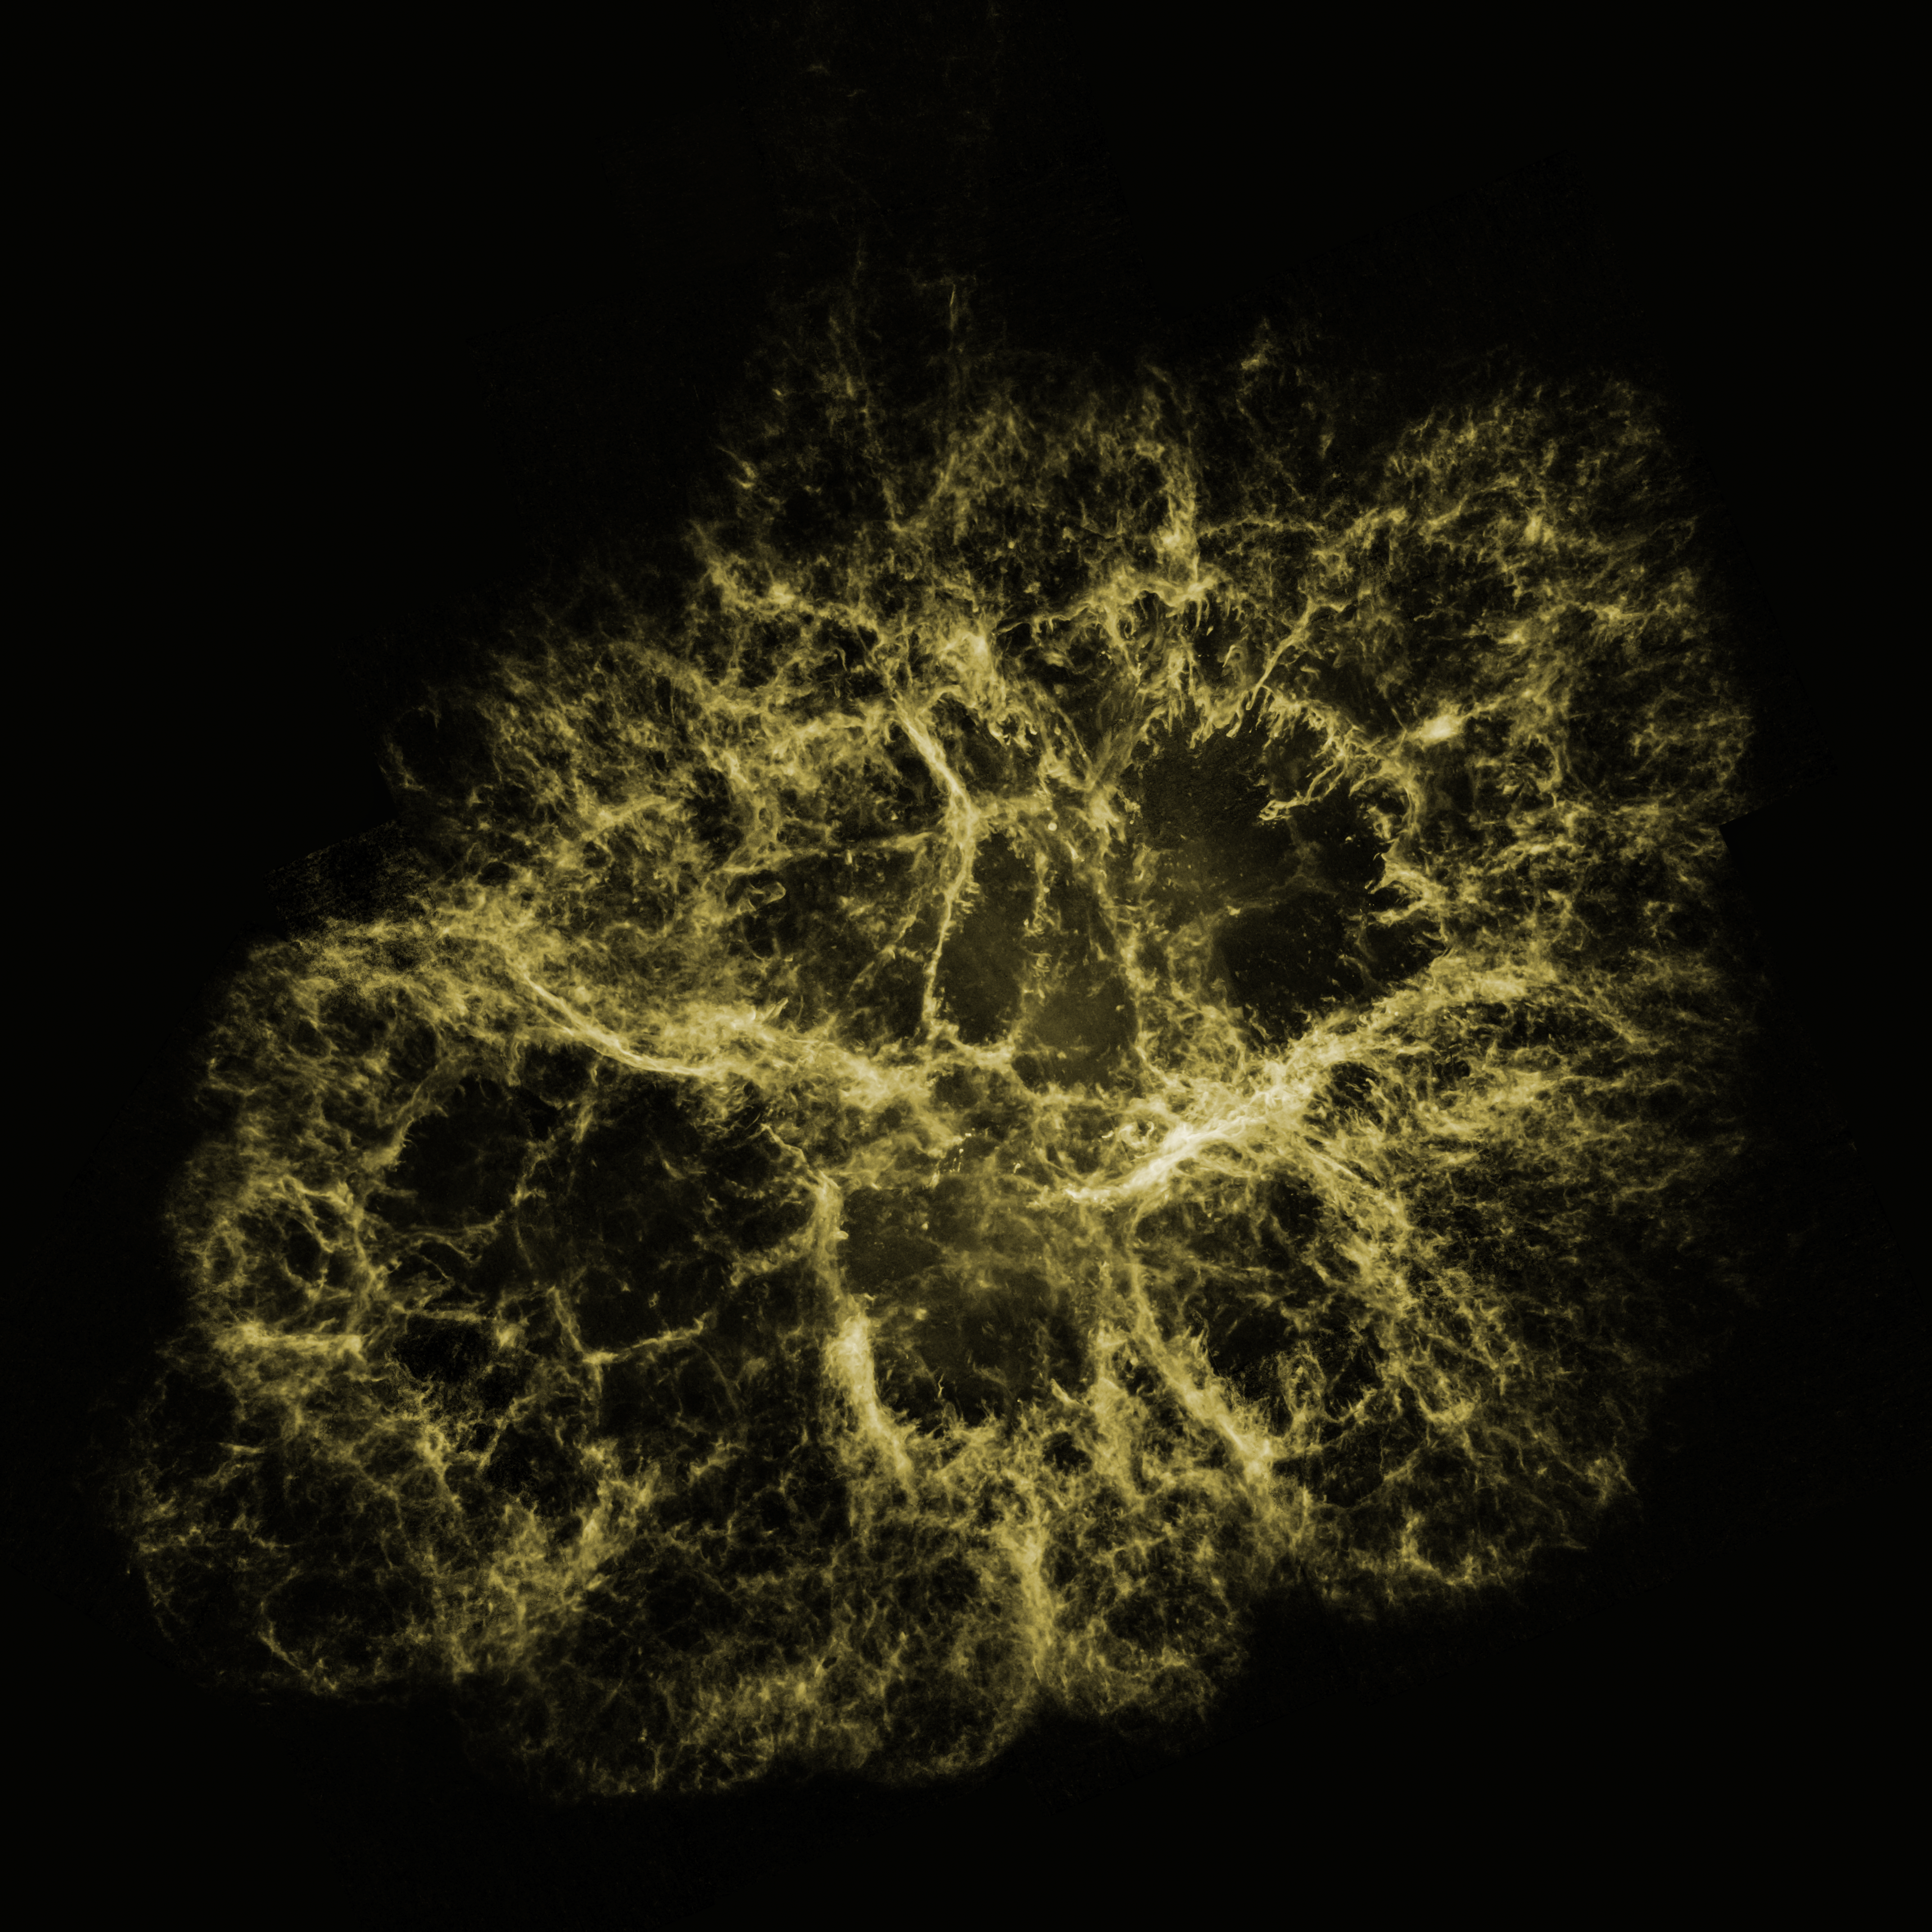

Optical View of Crab Nebula

Hubble Space Telescope's visible-light image of the Crab Nebula

Credit: NASA, ESA